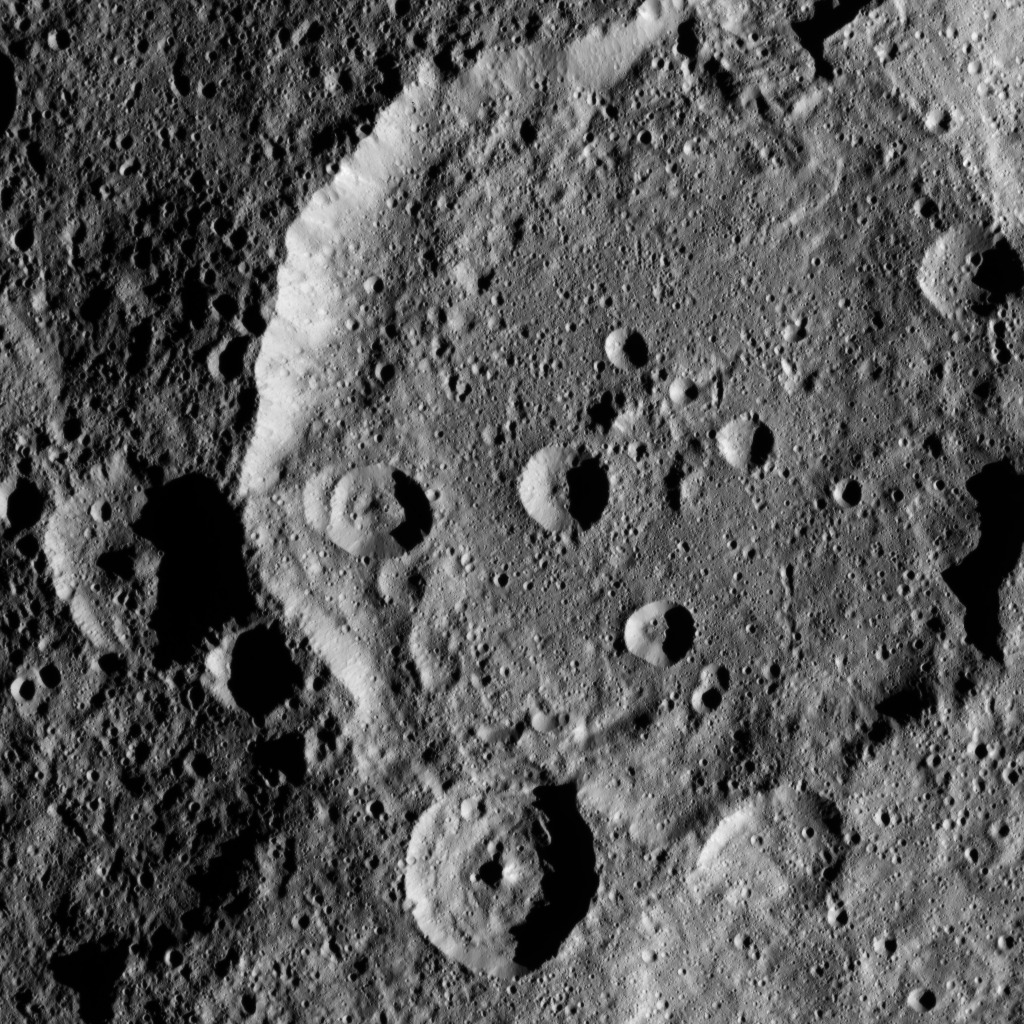

Dawn HAMO Image 12

This image, taken by NASA’s Dawn spacecraft, shows a portion of the southern hemisphere of dwarf planet Ceres from an altitude of 915 miles (1,470 kilometers). The image, with a resolution of 450 feet (140 meters) per pixel, was taken on August 21, 2015.

Dawn’s mission is managed by JPL for NASA’s Science Mission Directorate in Washington. Dawn is a project of the directorate’s Discovery Program, managed by NASA’s Marshall Space Flight Center in Huntsville, Alabama. UCLA is responsible for overall Dawn mission science. Orbital ATK, Inc., in Dulles, Virginia, designed and built the spacecraft. The German Aerospace Center, the Max Planck Institute for Solar System Research, the Italian Space Agency and the Italian National Astrophysical Institute are international partners on the mission team.

Credit: NASA/JPL-Caltech/UCLA/MPS/DLR/IDA